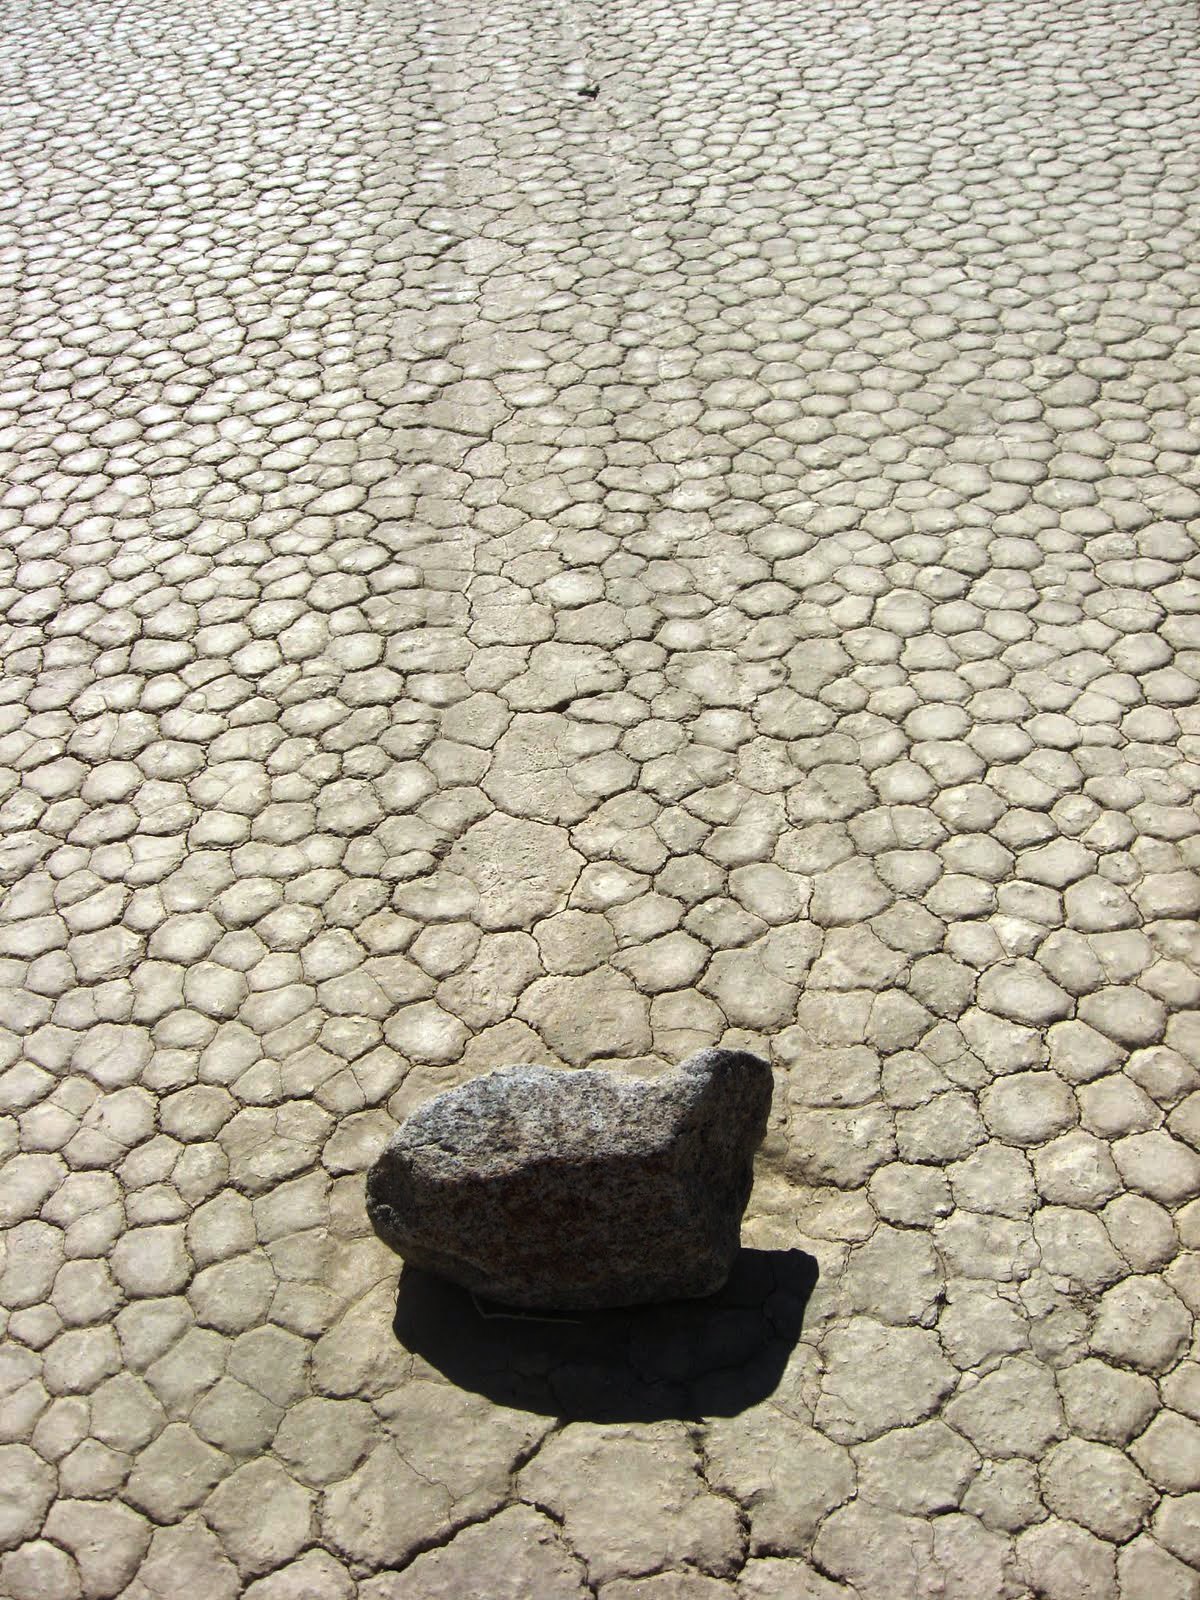

Mysterious Roving Rocks of Racetrack Playa

There's nothing special about these rocks, which are ordinary dolomite from the surrounding mountains. The rocks move because of where they are, not what they are made of.

Credit: NASA/GSFC/Maggie McAdam